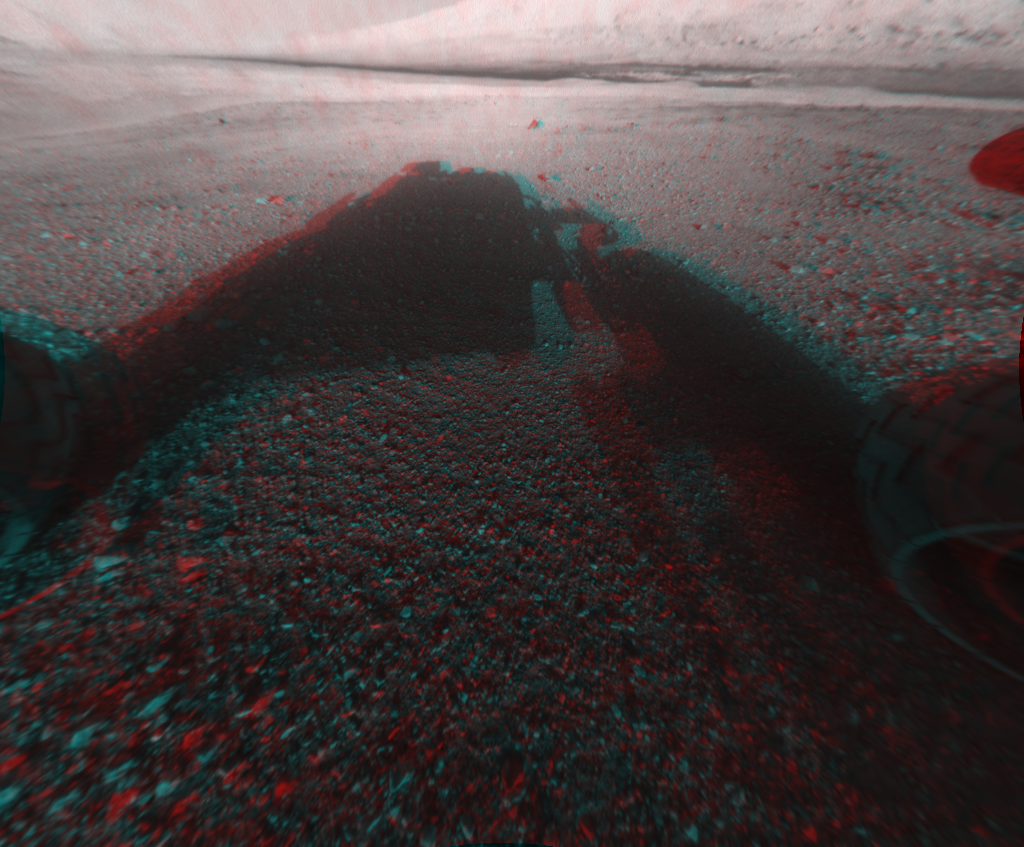

3-D View from the Front of Curiosity

This image is a 3-D view in front of NASA’s Curiosity rover, which landed on Mars on Aug. 5 PDT (Aug. 6 EDT). The anaglyph was made from a stereo pair of Hazard-Avoidance Cameras on the front of the rover. The image is cropped but part of Mount Sharp, a peak that is about 3.4 miles (5.5 kilometers) high, is still visible rising above the terrain.

This image was captured by the rover’s front left Hazard-Avoidance camera at full resolution shortly after it landed. It has been linearized to remove the distorted appearance that results from its fisheye lens. A single “eye” view of Mount Sharp is available at PIA15986.

Credit: NASA/JPL-Caltech/Univ. of Arizona